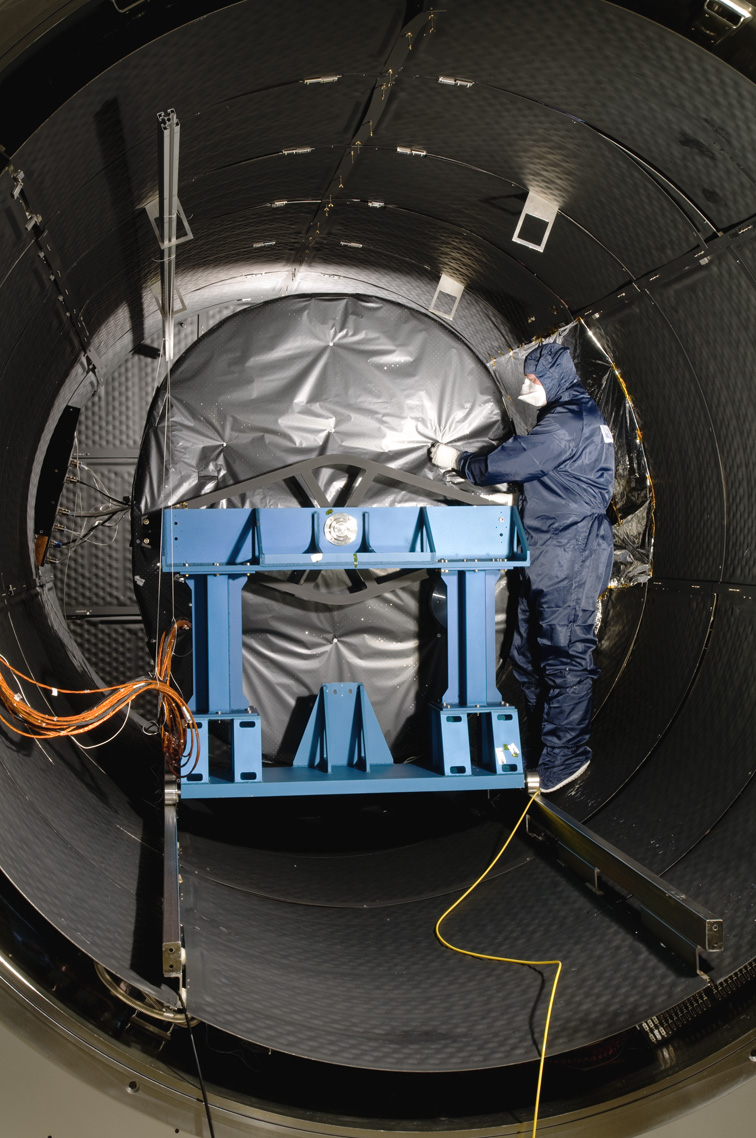

Webb Instrument Inside Test Chamber

The Mid-Infrared Instrument, a component of NASA’s James Webb Space Telescope, underwent testing inside the thermal space test chamber at the Science and Technology Facilities Council’s Rutherford Appleton Laboratory Space in Oxfordshire, England.

NASA’s Goddard Space Flight Center in Greenbelt, Md. is managing the overall development effort for the Webb telescope. The Mid-Infrared Instrument is an international collaboration between NASA and the European Space Agency. Its focal plane modules, related electronics and software were built at JPL. The instrument’s cooler is being built by Northrop Grumman Space Technologies in Redondo Beach, Calif., and managed by JPL. The instrument’s optics are being built by an international consortium of European astronomical institutes.

Credit: NASA/JPL-Caltech/RAL